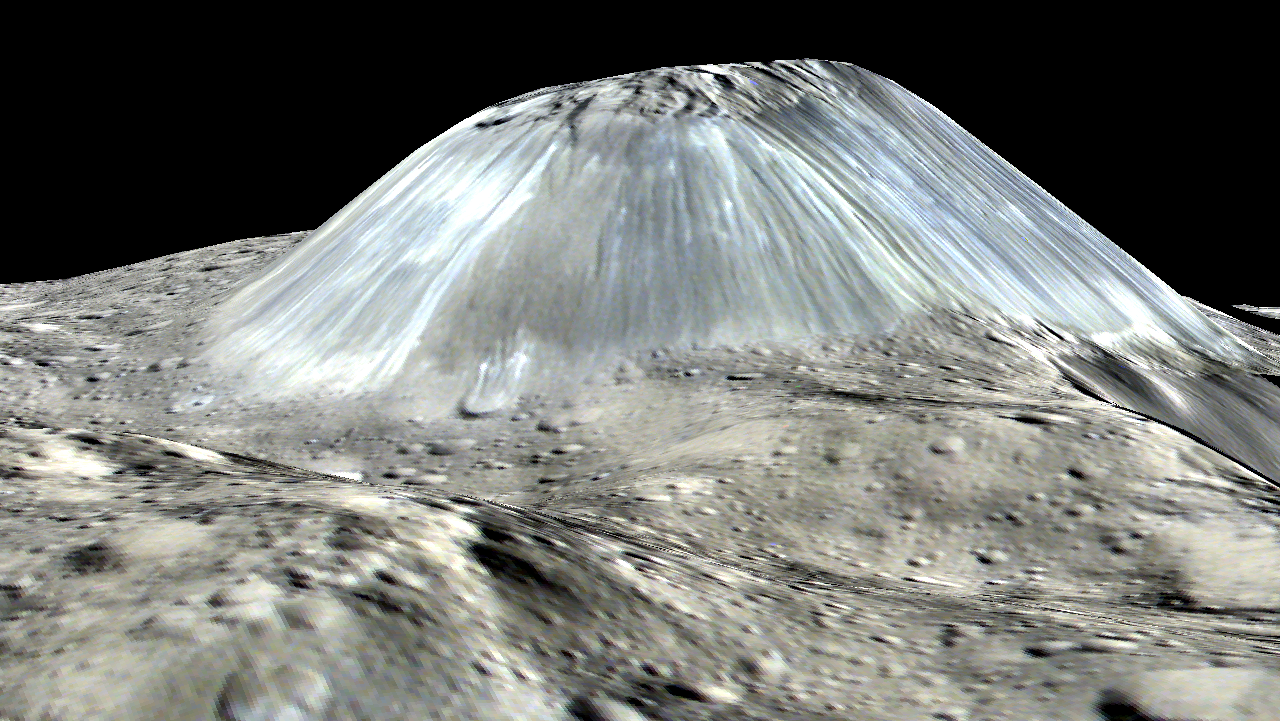

Ahuna Mons: Side View

Ceres’ lonely mountain, Ahuna Mons, is seen in this simulated perspective view. The elevation has been exaggerated by a factor of two. The view was made using enhanced-color images from NASA’s Dawn mission.

Images taken using blue (440 nanometers), green (750 nanometers) and infrared (960 nanometers) spectral filters were combined to create the view.

The spacecraft’s framing camera took the images from Dawn’s low-altitude mapping orbit, from an altitude of 240 miles (385 kilometers) in August 2016. The resolution of the component images is 120 feet (35 meters) per pixel.

Dawn’s mission is managed by JPL for NASA’s Science Mission Directorate in Washington. Dawn is a project of the directorate’s Discovery Program, managed by NASA’s Marshall Space Flight Center in Huntsville, Alabama. UCLA is responsible for overall Dawn mission science. Orbital ATK, Inc., in Dulles, Virginia, designed and built the spacecraft. The German Aerospace Center, the Max Planck Institute for Solar System Research, the Italian Space Agency and the Italian National Astrophysical Institute are international partners on the mission team.

Credit: NASA/JPL-Caltech/UCLA/MPS/DLR/IDA